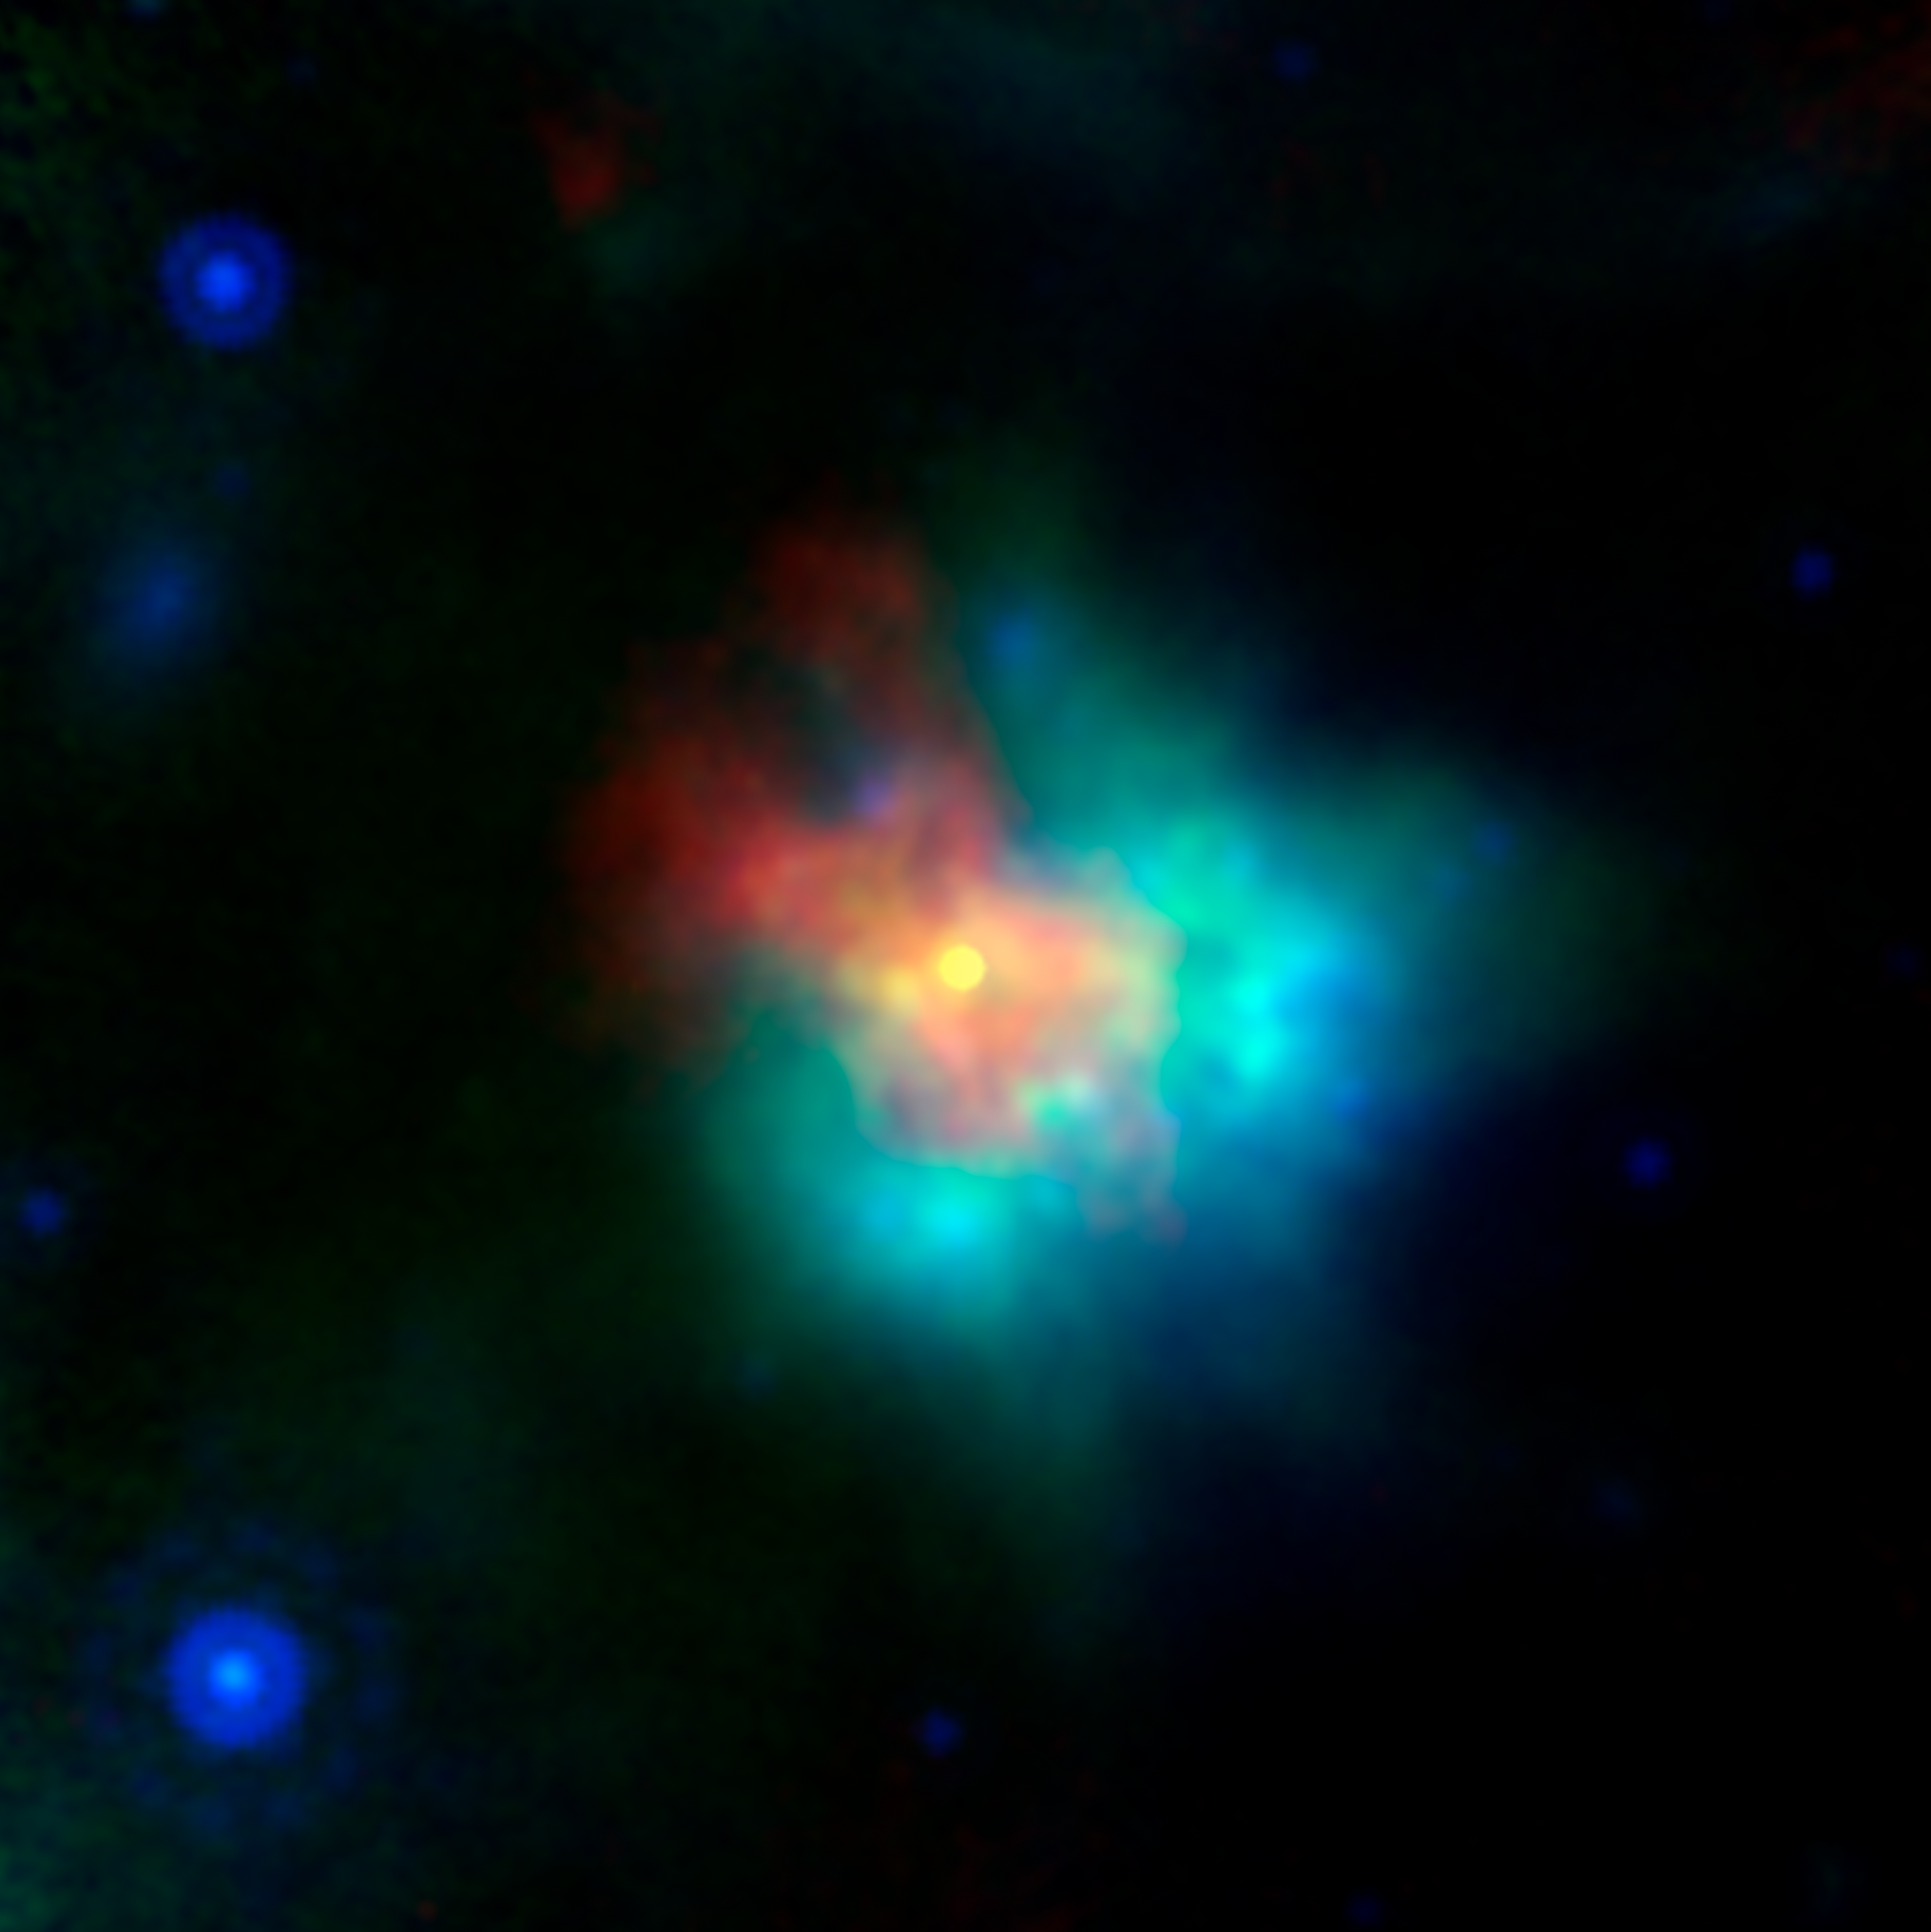

Supernova Remnant G54

This image of supernova remnant G54.1+0.3 includes radio, infrared and X-ray light.

The saturated yellow point at the center of the image indicates strong X-ray source at the center of the supernova remnant. This is an incredibly dense object called a neutron star, which can form as a star runs out of fuel to keep it inflated, and the unsupported material collapses down on to the star's core. G54.1+0.3 contains a special type of neutron star called a pulsar, which emits particularly bright radio and X-ray emissions.

The blue and green emissions show the presence of dust, including silica.

The red hues correspond to radio data from the Karl G. Jansky Very Large Array; green corresponds to 70 m wavelength infrared light from the European Space Agency's Herschel Space Observatory; blue corresponds to 24 m wavelength infrared light from the Multiband Imaging Photometer (MIPS) instrument on NASA's Spitzer Space Telescope; yellow corresponds to X-ray data from the Chandra X-ray Observatory.

Credit: NASA/JPL-Caltech/CXC/ESA/NRAO/J. Rho (SETI Institute)